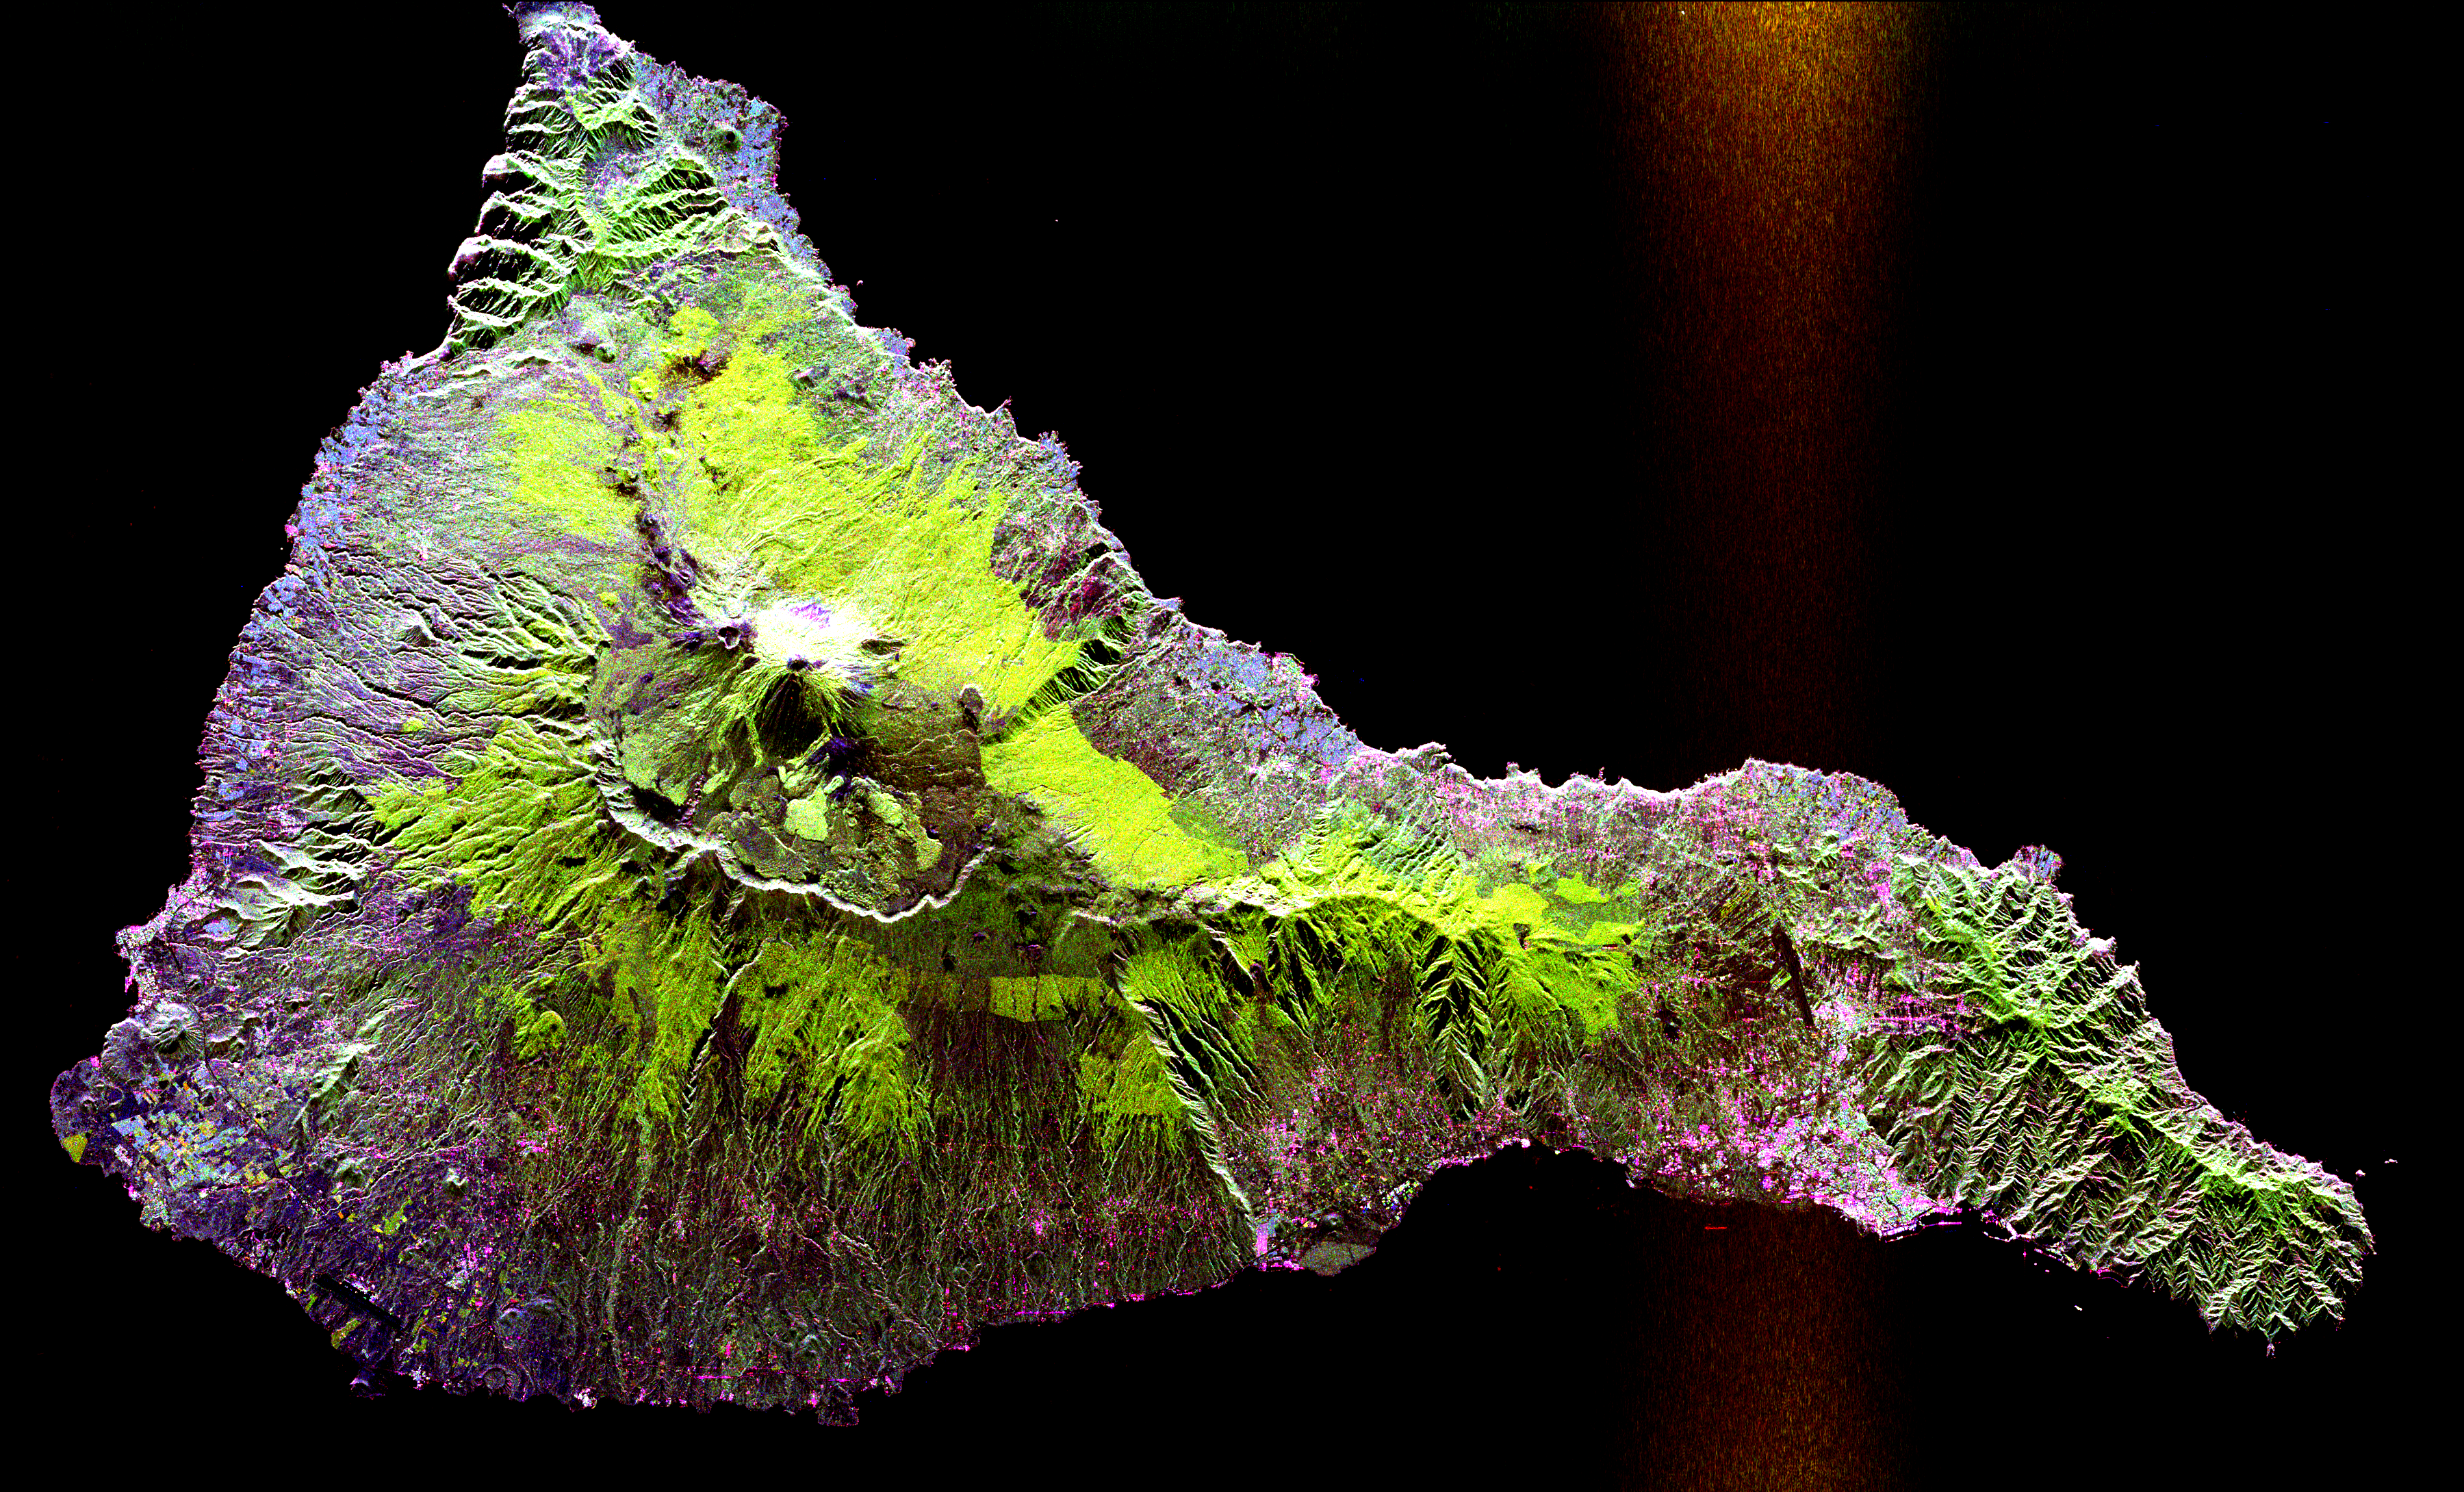

Space Radar Image of Teide Volcano

This radar image shows the Teide volcano on the island of Tenerife in the Canary Islands. The Canary Islands, part of Spain, are located in the eastern Atlantic Ocean off the coast of Morocco. Teide has erupted only once in the 20th Century, in 1909, but is considered a potentially threatening volcano due to its proximity to the city of Santa Cruz de Tenerife, shown in this image as the purple and white area on the lower right edge of the island. The summit crater of Teide, clearly visible in the left center of the image, contains lava flows of various ages and roughnesses that appear in shades of green and brown. Different vegetation zones, both natural and agricultural, are detected by the radar as areas of purple, green and yellow on the volcano’s flanks. Scientists are using images such as this to understand the evolution of the structure of Teide, especially the formation of the summit caldera and the potential for collapse of the flanks. The volcano is one of 15 identified by scientists as potentially hazardous to local populations, as part of the international

The image was acquired by the Spaceborne Imaging Radar-C/X-Band Synthetic Aperture Radar (SIR-C/X-SAR) onboard the space shuttle Endeavour on October 11, 1994. SIR-C/X-SAR, a joint mission of the German, Italian and the United States space agencies, is part of NASA’s Mission to Planet Earth. The image is centered at 28.3 degrees North latitude and 16.6 degrees West longitude. North is toward the upper right. The area shown measures 90 kilometers by 54.5 kilometers (55.8 miles by 33.8 miles). The colors in the image are assigned to different frequencies and polarizations of the radar as follows: red is L-band horizontally transmitted, horizontally received; green is L-band horizontally transmitted, vertically received; blue is C-band horizontally transmitted, vertically received.

Credit: NASA/JPL